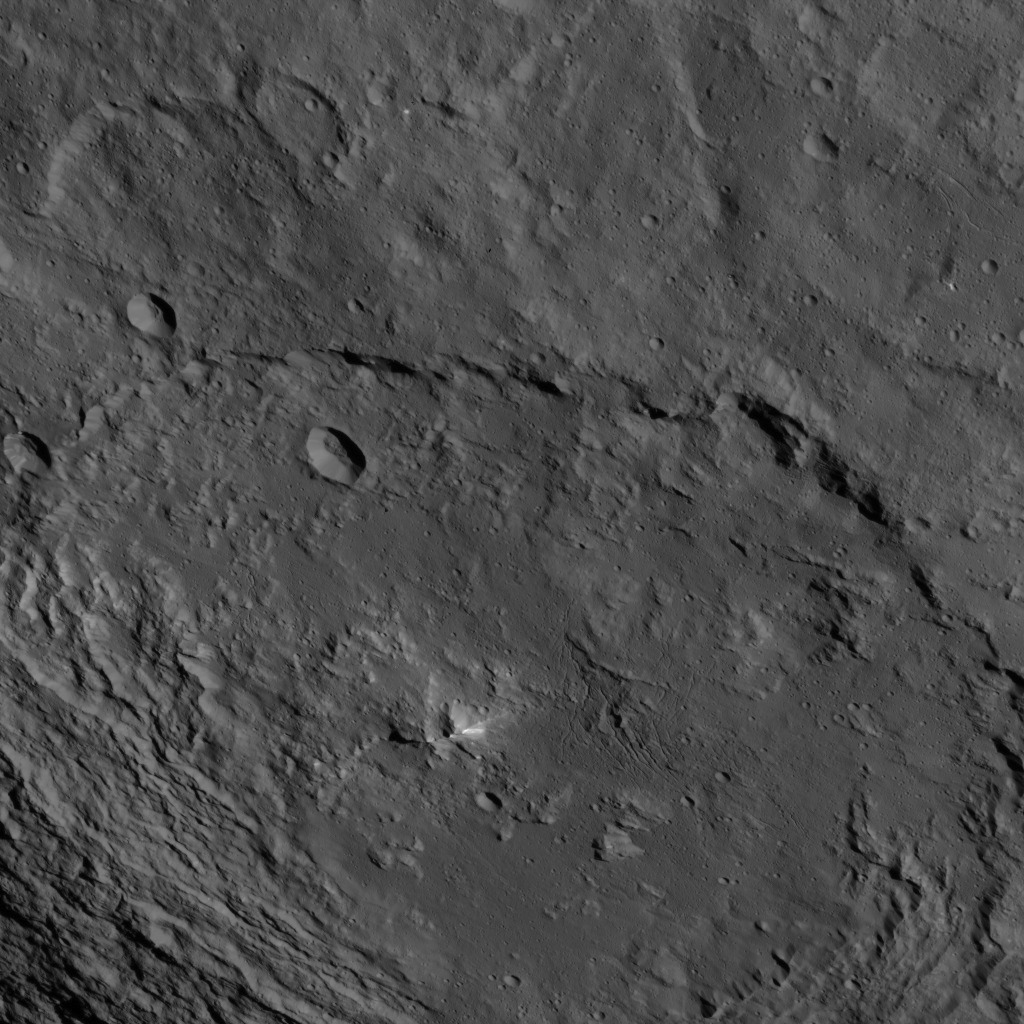

Dawn HAMO Image 50

This image, taken by NASA’s Dawn spacecraft, shows a portion of the southern hemisphere of dwarf planet Ceres from an altitude of 915 miles (1,470 kilometers). The image was taken on Sept. 28, 2015, and has a resolution of 450 feet (140 meters) per pixel.

Urvara crater, named for the Indian and Iranian deity of plants and fields, is featured. Its diameter is 101 miles (163 kilometers).

Dawn’s mission is managed by JPL for NASA’s Science Mission Directorate in Washington. Dawn is a project of the directorate’s Discovery Program, managed by NASA’s Marshall Space Flight Center in Huntsville, Alabama. UCLA is responsible for overall Dawn mission science. Orbital ATK, Inc., in Dulles, Virginia, designed and built the spacecraft. The German Aerospace Center, the Max Planck Institute for Solar System Research, the Italian Space Agency and the Italian National Astrophysical Institute are international partners on the mission team.

Credit: NASA/JPL-Caltech/UCLA/MPS/DLR/IDA